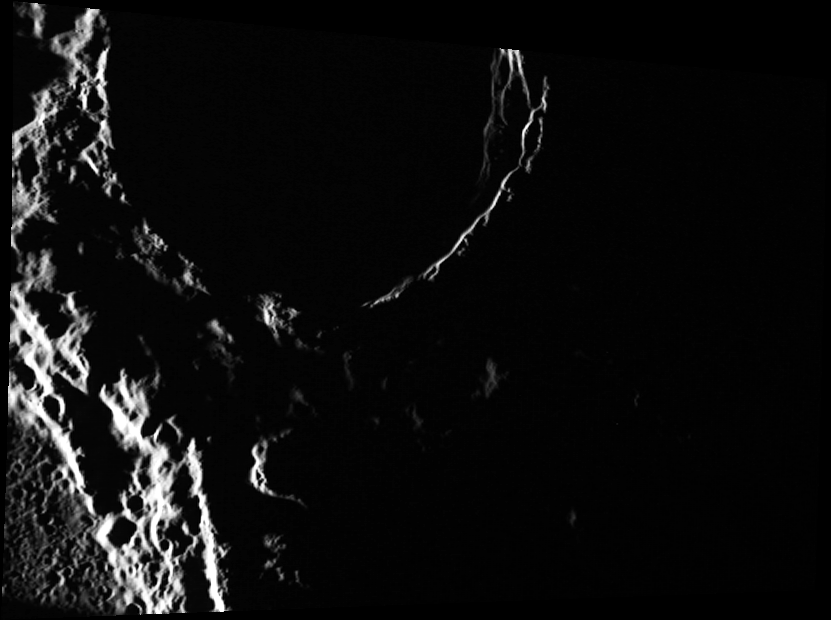

Into the Shadows

This image is one of the most northern images acquired by MESSENGER to date. Because of the inclination of the spacecraft’s orbit, it is difficult to acquire data near the north pole. At these high latitudes, the sun is always very low on the horizon, casting shadows over most of the area at a given time.

This image was acquired as part of MDIS’s high-resolution surface morphology base map. The surface morphology base map will cover more than 90% of Mercury’s surface with an average resolution of 250 meters/pixel (0.16 miles/pixel or 820 feet/pixel). Images acquired for the surface morphology base map typically have off-vertical Sun angles (i.e., high incidence angles) and visible shadows so as to reveal clearly the topographic form of geologic features.

The MESSENGER spacecraft is the first ever to orbit the planet Mercury, and the spacecraft’s seven scientific instruments and radio science investigation are unraveling the history and evolution of the Solar System’s innermost planet. Visit the Why Mercury? section of this website to learn more about the key science questions that the MESSENGER mission is addressing. During the one-year primary mission, MDIS is scheduled to acquire more than 75,000 images in support of MESSENGER’s science goals.

Date acquired: September 13, 2011
Image Mission Elapsed Time (MET): 224424682
Image ID: 755257
Instrument: Wide Angle Camera (WAC) of the Mercury Dual Imaging System (MDIS)
WAC filter: 7 (748 nanometers)
Center Latitude: 87.23°
Center Longitude: 92.73° E
Resolution: 144 meters/pixel
Scale: The large crater is approximately 57 km (35 miles) across.
Incidence Angle: 90.0°
Emission Angle: 46.1°
Phase Angle: 136.2

These images are from MESSENGER, a NASA Discovery mission to conduct the first orbital study of the innermost planet, Mercury. For information regarding the use of images, see the MESSENGER image use policy.

Credit: NASA/Johns Hopkins University Applied Physics Laboratory/Carnegie Institution of Washington